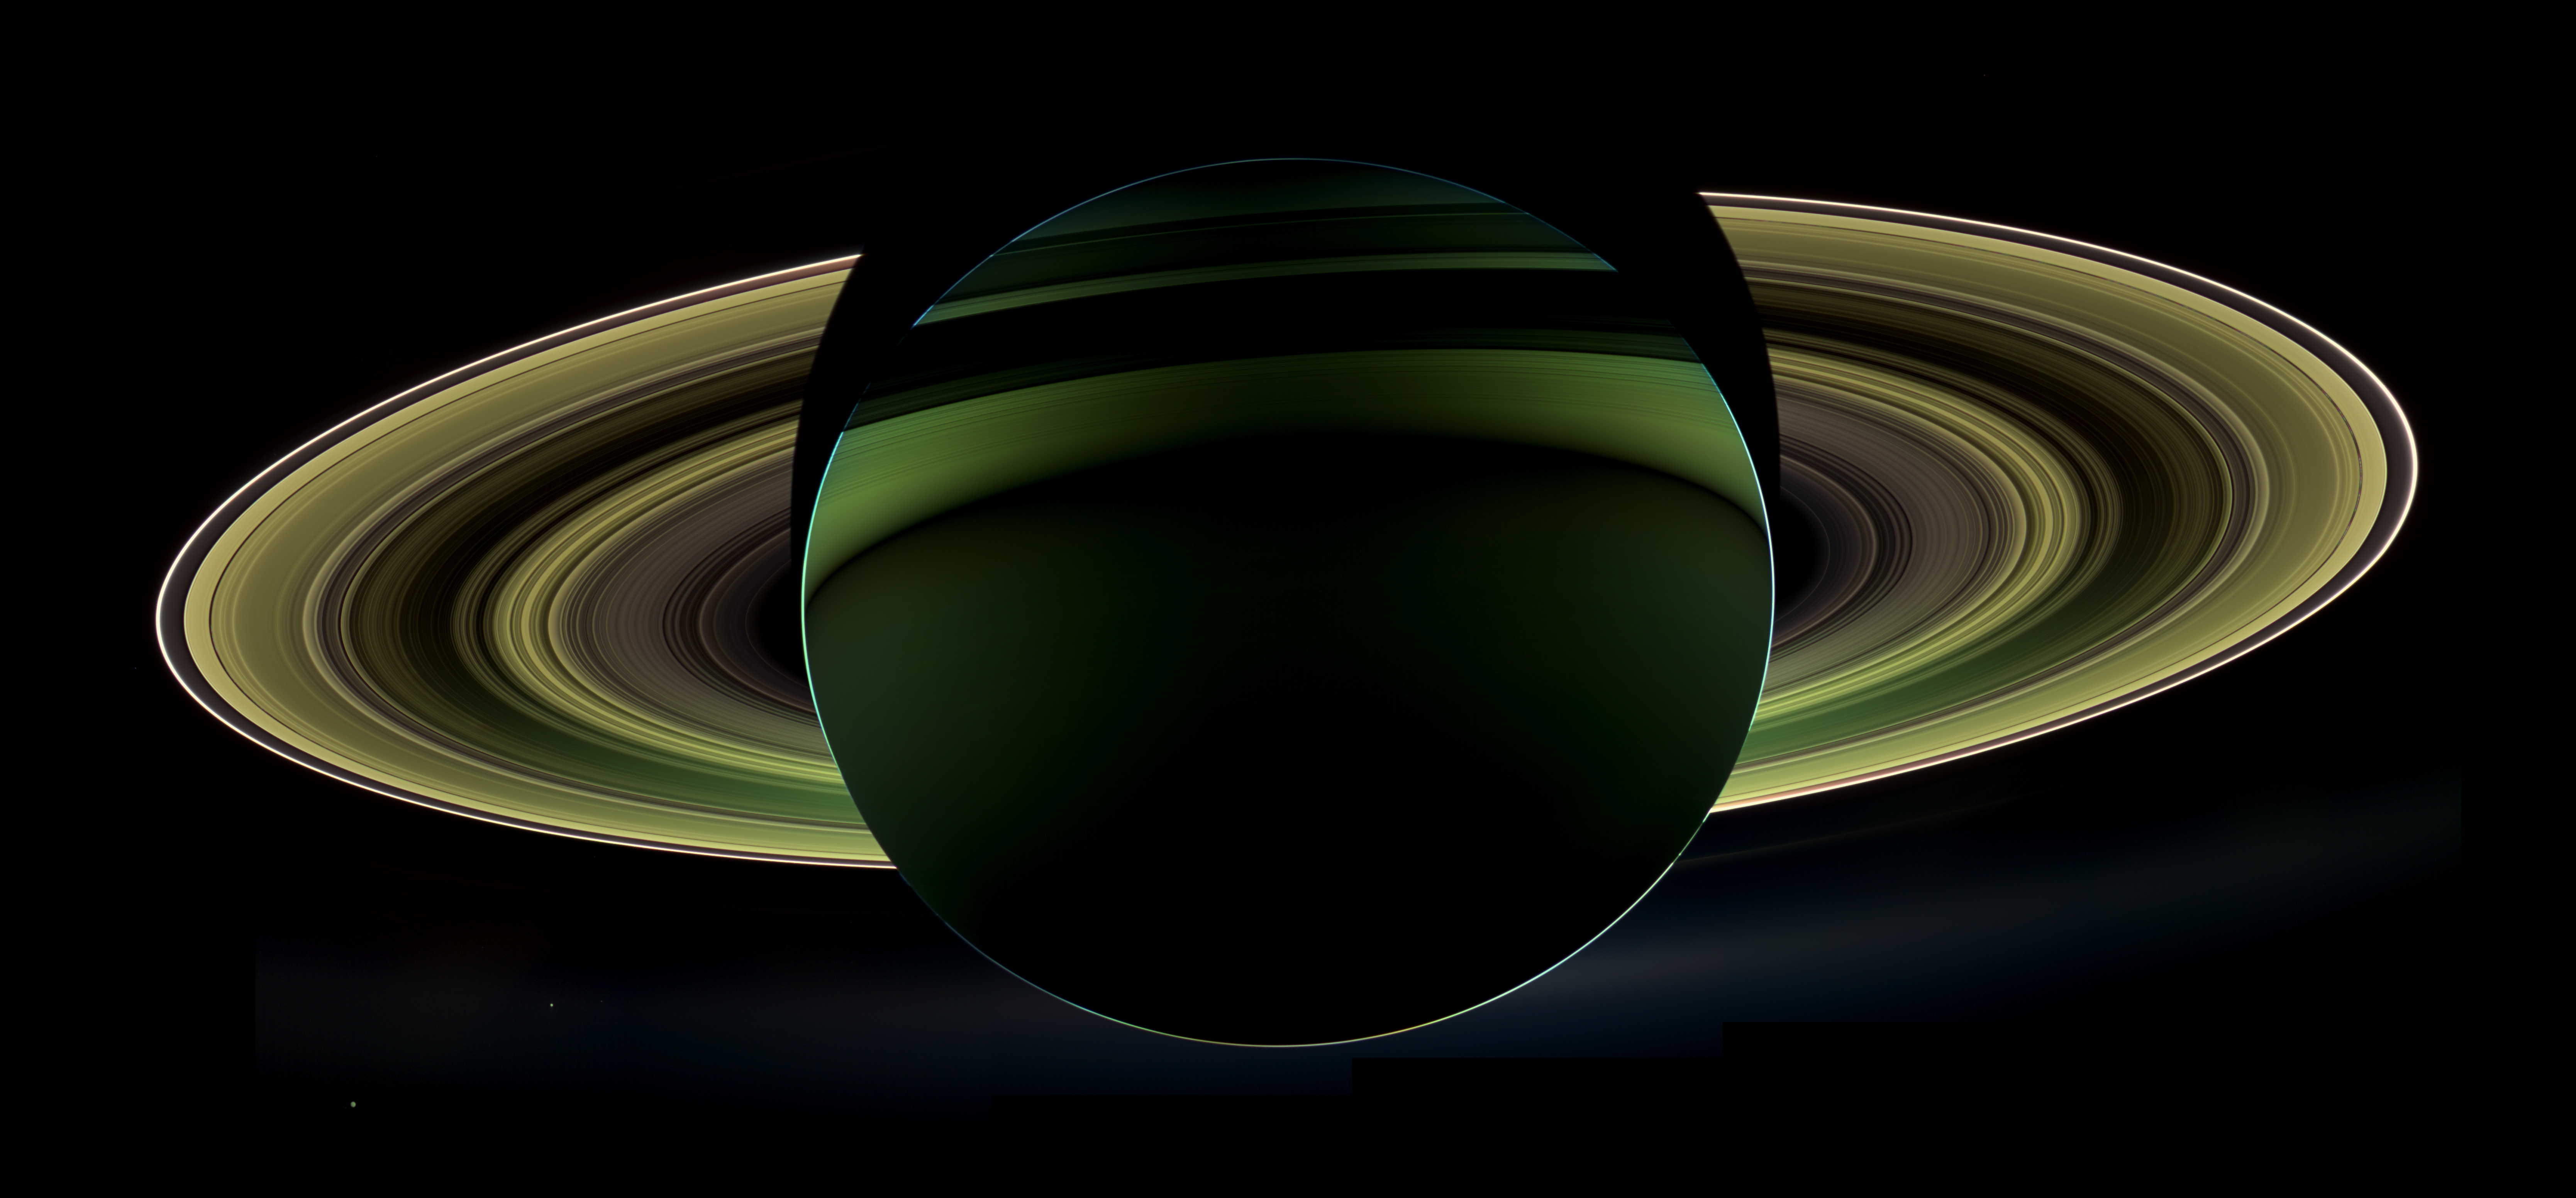

A Splendor Seldom Seen

NASA’s Cassini spacecraft has delivered a glorious view of Saturn, taken while the spacecraft was in Saturn’s shadow. The cameras were turned toward Saturn and the sun so that the planet and rings are backlit. (The sun is behind the planet, which is shielding the cameras from direct sunlight.) In addition to the visual splendor, this special, very-high-phase viewing geometry lets scientists study ring and atmosphere phenomena not easily seen at a lower phase.

Since images like this can only be taken while the sun is behind the planet, this beautiful view is all the more precious for its rarity. The last time Cassini captured a view like this was in Sept. 2006, when it captured a mosaic processed to look like natural color, entitled “In Saturn’s Shadow” (see PIA08329.) In that mosaic, planet Earth put in a special appearance, making “In Saturn’s Shadow” one of the most popular Cassini images to date. Earth does not appear in this mosaic as it is hidden behind the planet.

Also captured in this image are two of Saturn’s moons: Enceladus and Tethys. Both appear on the left side of the planet, below the rings. Enceladus is closer to the rings; Tethys is below and to the left.

This view looks toward the non-illuminated side of the rings from about 19 degrees below the ring plane.

Images taken using infrared, red and violet spectral filters were combined to create this enhanced-color view. The images were obtained with the Cassini spacecraft wide-angle camera on Oct. 17, 2012 at a distance of approximately 500,000 miles (800,000 kilometers) from Saturn. Image scale at Saturn is about 30 miles per pixel (50 kilometers per pixel).

The Cassini-Huygens mission is a cooperative project of NASA, the European Space Agency and the Italian Space Agency. The Jet Propulsion Laboratory, a division of the California Institute of Technology in Pasadena, manages the mission for NASA’s Science Mission Directorate, Washington, D.C. The Cassini orbiter and its two onboard cameras were designed, developed and assembled at JPL. The imaging operations center is based at the Space Science Institute in Boulder, Colo.

Credit: NASA/JPL-Caltech/Space Science Institute